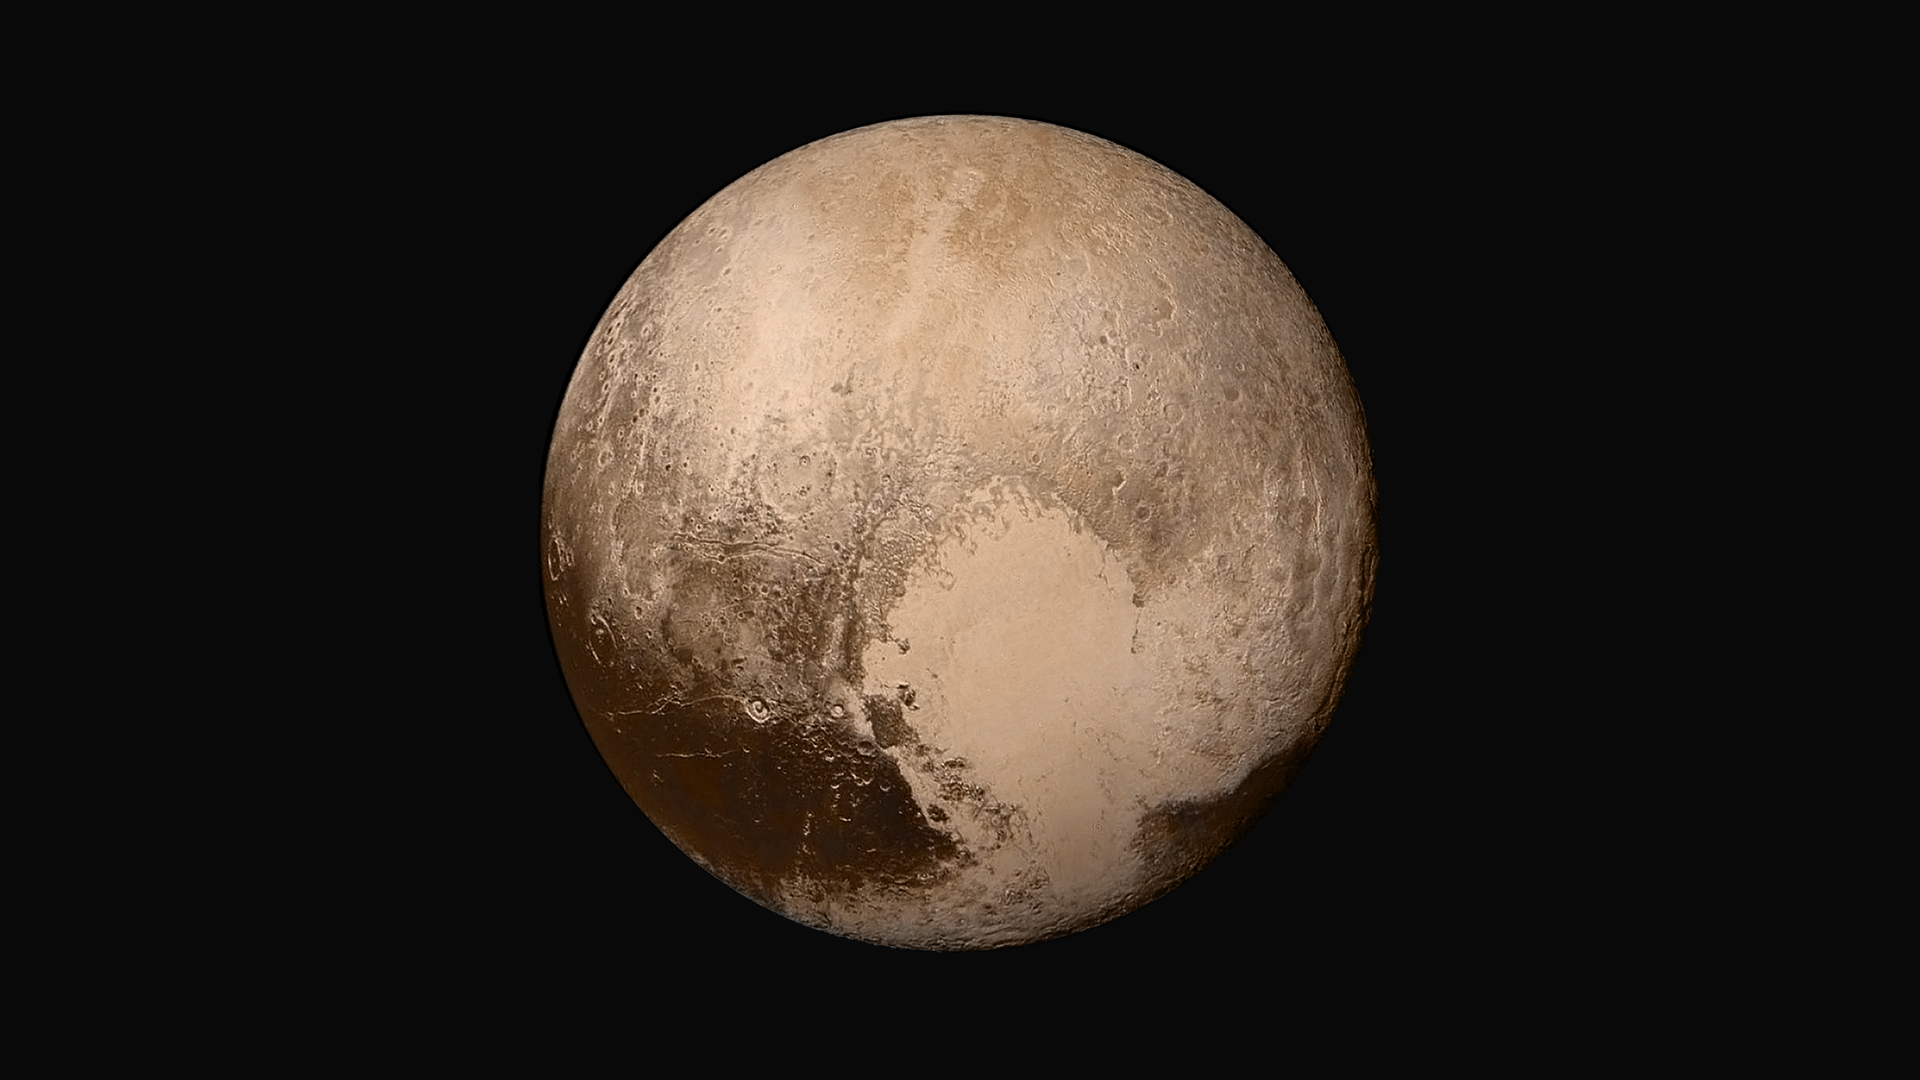

Pluto in True Color

Four images from NASA’s New Horizons’ Long Range Reconnaissance Imager (LORRI) were combined with color data from the Ralph instrument to create this global view of Pluto. (The lower right edge of Pluto in this view currently lacks high-resolution color coverage.) The images, taken when the spacecraft was 280,000 miles (450,000 kilometers) away, show features as small as 1.4 miles (2.2 kilometers), twice the resolution of the single-image view taken on July 13.

The Johns Hopkins University Applied Physics Laboratory in Laurel, Maryland, designed, built, and operates the New Horizons spacecraft, and manages the mission for NASA’s Science Mission Directorate. The Southwest Research Institute, based in San Antonio, leads the science team, payload operations and encounter science planning. New Horizons is part of the New Frontiers Program managed by NASA’s Marshall Space Flight Center in Huntsville, Alabama.

Credit: NASA/Johns Hopkins University Applied Physics Laboratory/Southwest Research Institute